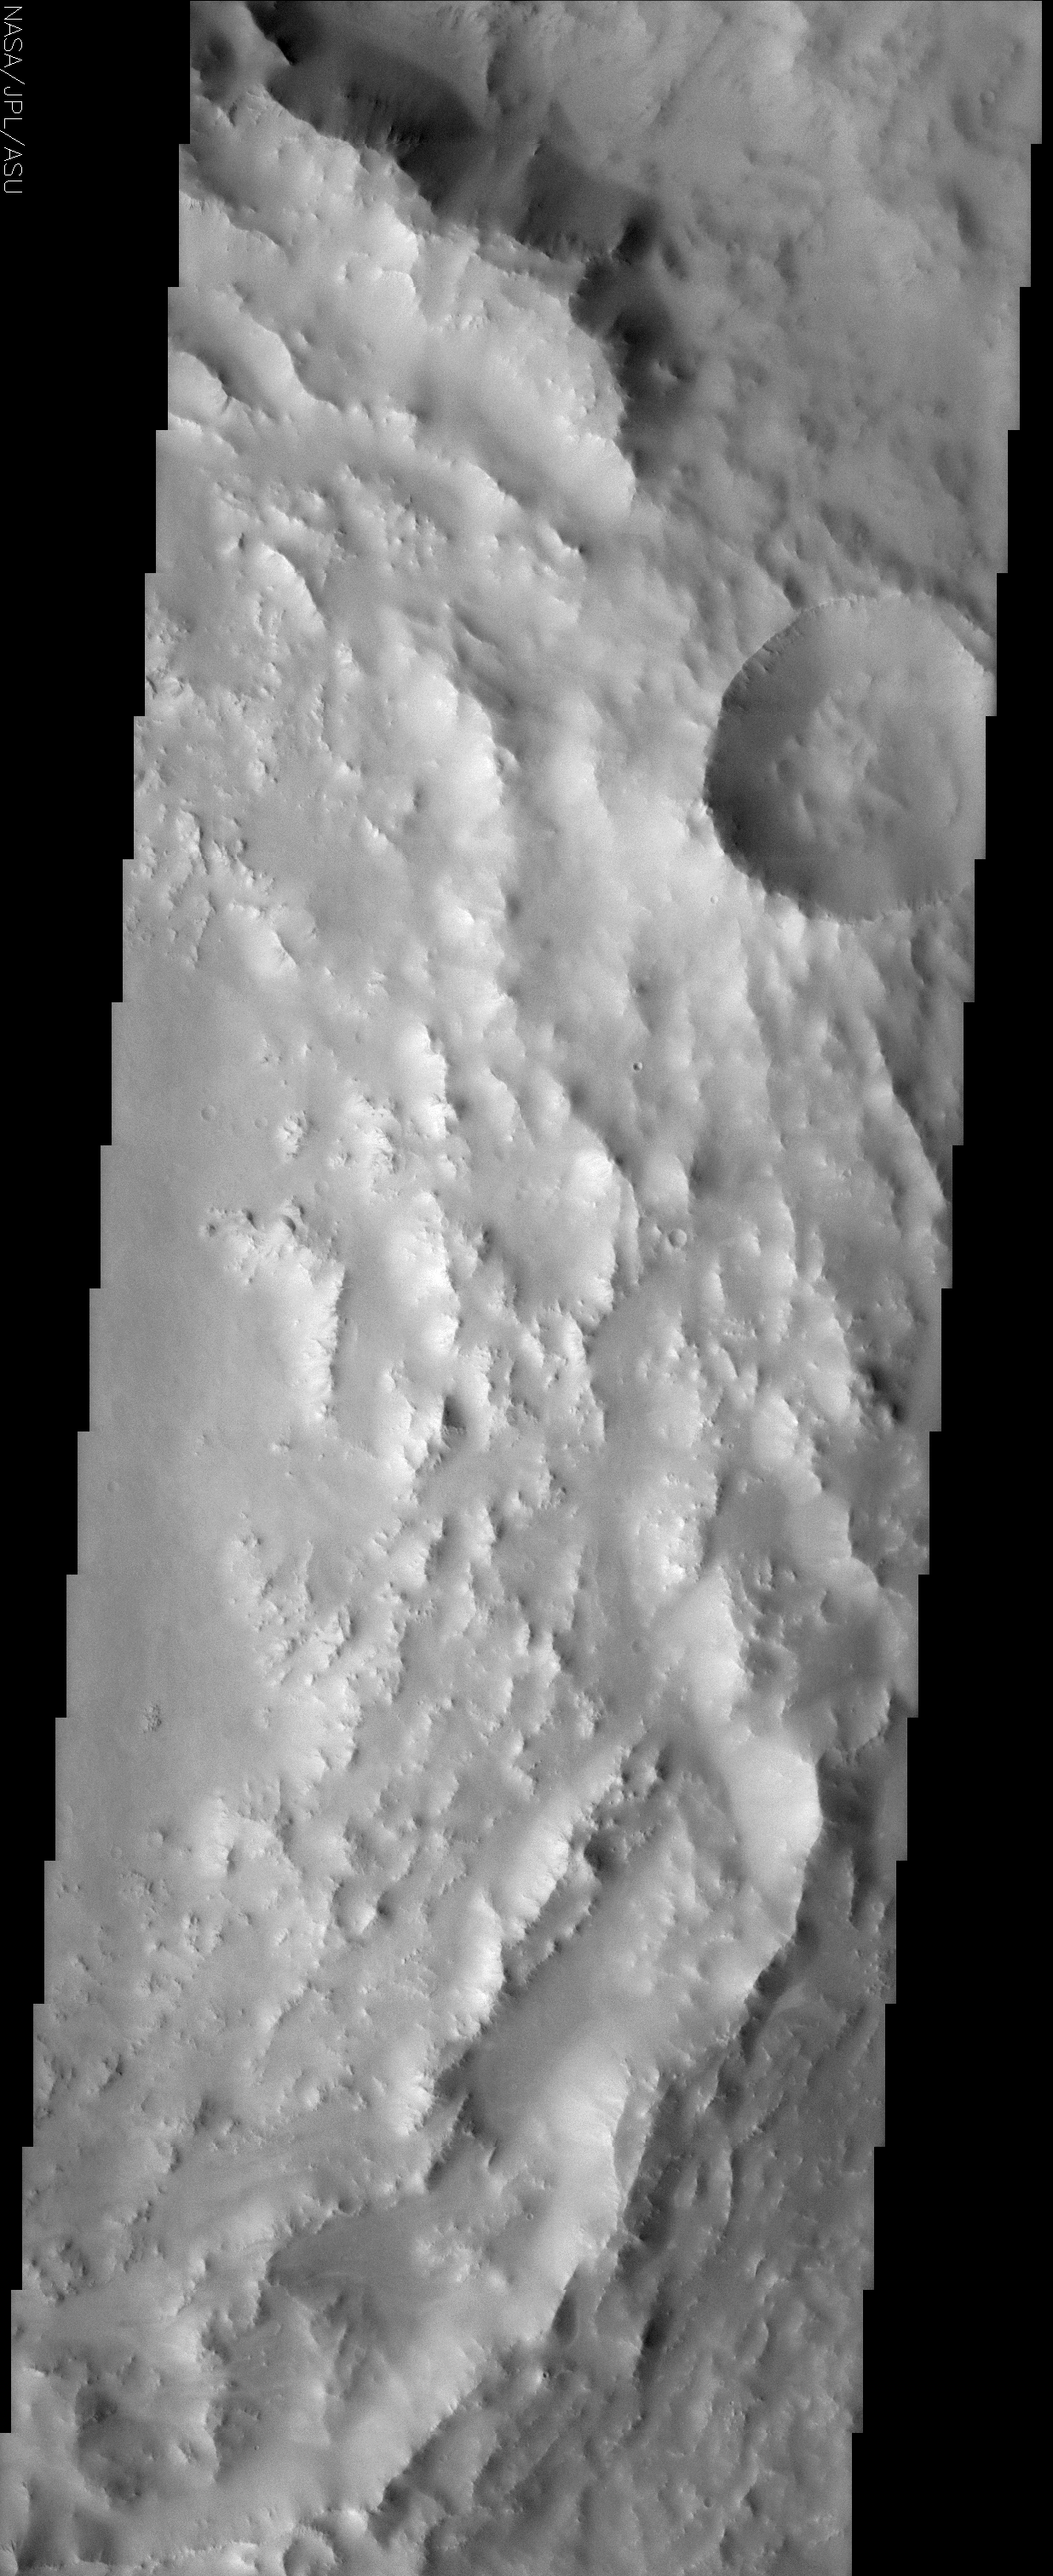

Degraded Crater Rim

(Released 3 May 2002)
The Science
The eastern rim of this unnamed crater in Southern Arabia Terra is very degraded (beaten up). This indicates that this crater is very ancient and has been subjected to erosion and subsequent bombardment from other impactors such as asteroids and comets. One of these later (younger) craters is seen in the upper right of this image superimposed upon the older crater rim material. Note that this smaller younger crater rim is sharper and more intact than the older crater rim. This region is also mantled with a blanket of dust. This dust mantle causes the underlying topography to take on a more subdued appearance.

The Story
When you think of Arabia, you probably think of hot deserts and a lot of profitable oil reserves. On Mars, however, Southern Arabia Terra is a cold place of cratered terrain. This almost frothy-looking image is the badly battered edge of an ancient crater, which has suffered both erosion and bombardment from asteroids, comets, or other impacting bodies over the long course of its existence. A blanket of dust has also settled over the region, which gives the otherwise rugged landscape a soft and more subdued appearance.

The small, round crater (upper left) seems almost gemlike in its setting against the larger crater ring. But this companionship is no easy romance. Whatever formed the small crater clearly whammed into the larger crater rim at some point, obliterating part of its edge. You can tell the small crater was formed after the first and more devastating impact, because it is laid over the other larger crater. How much younger is the small one? Well, its rim is also much sharper and more intact, which gives a sense that it is probably far more youthful than the very degraded, ancient crater.

Credit: NASA/JPL/Arizona State University